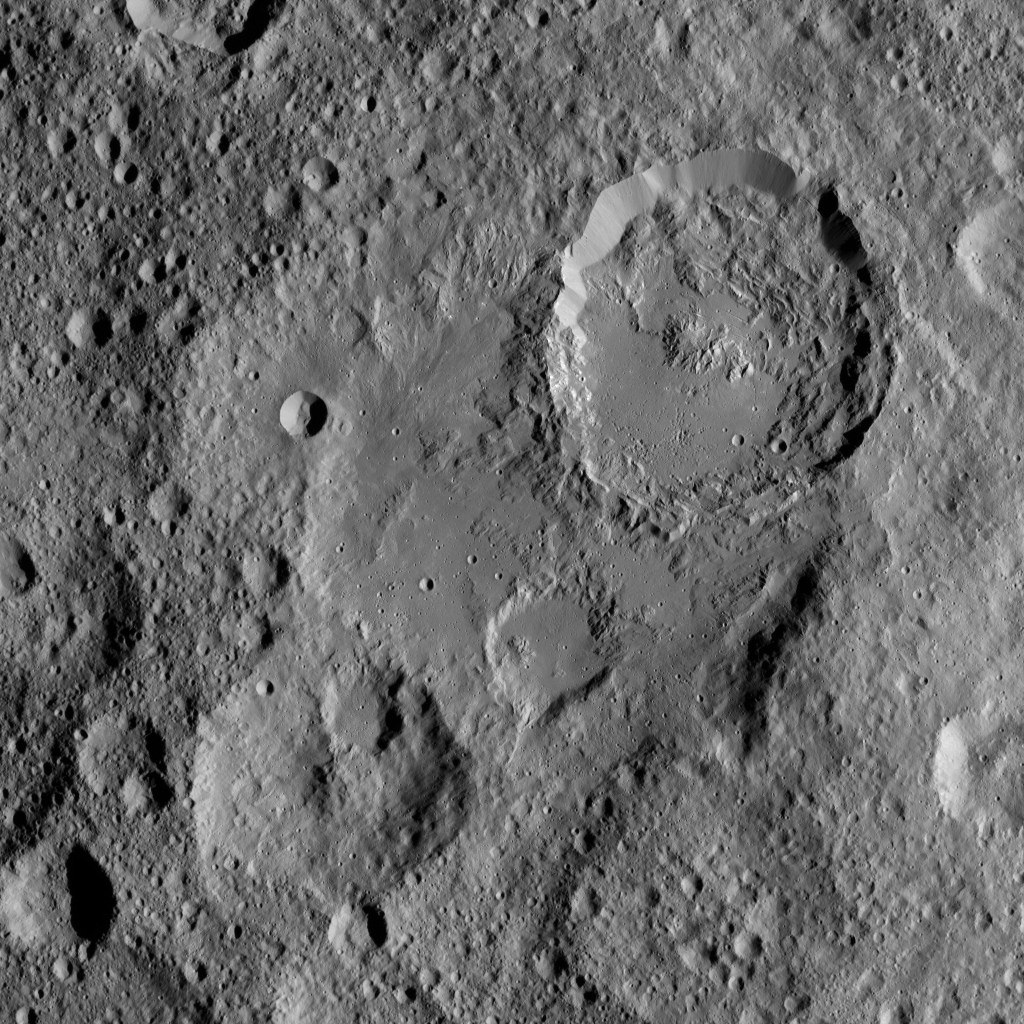

Dawn XMO2 Image 29

Ikapati Crater on Ceres is seen at top right in this image from NASA’s Dawn spacecraft. Ikapati has a complex of central peaks and roughly parallel fractures on its floor. The crater, named for a Philippine goddess of cultivated lands, measures 31 miles (50 kilometers) in diameter.

A closer view of the crater is seen in PIA20393.

Dawn took this image on Oct. 24, 2016, during its second extended-mission science orbit (XMO2), from a distance of about 920 miles (1,480 kilometers) above the surface of Ceres. The image resolution is about 460 feet (140 meters) per pixel.

Dawn’s mission is managed by JPL for NASA’s Science Mission Directorate in Washington. Dawn is a project of the directorate’s Discovery Program, managed by NASA’s Marshall Space Flight Center in Huntsville, Alabama. UCLA is responsible for overall Dawn mission science. Orbital ATK, Inc., in Dulles, Virginia, designed and built the spacecraft. The German Aerospace Center, the Max Planck Institute for Solar System Research, the Italian Space Agency and the Italian National Astrophysical Institute are international partners on the mission team.

Credit: NASA/JPL-Caltech/UCLA/MPS/DLR/IDA